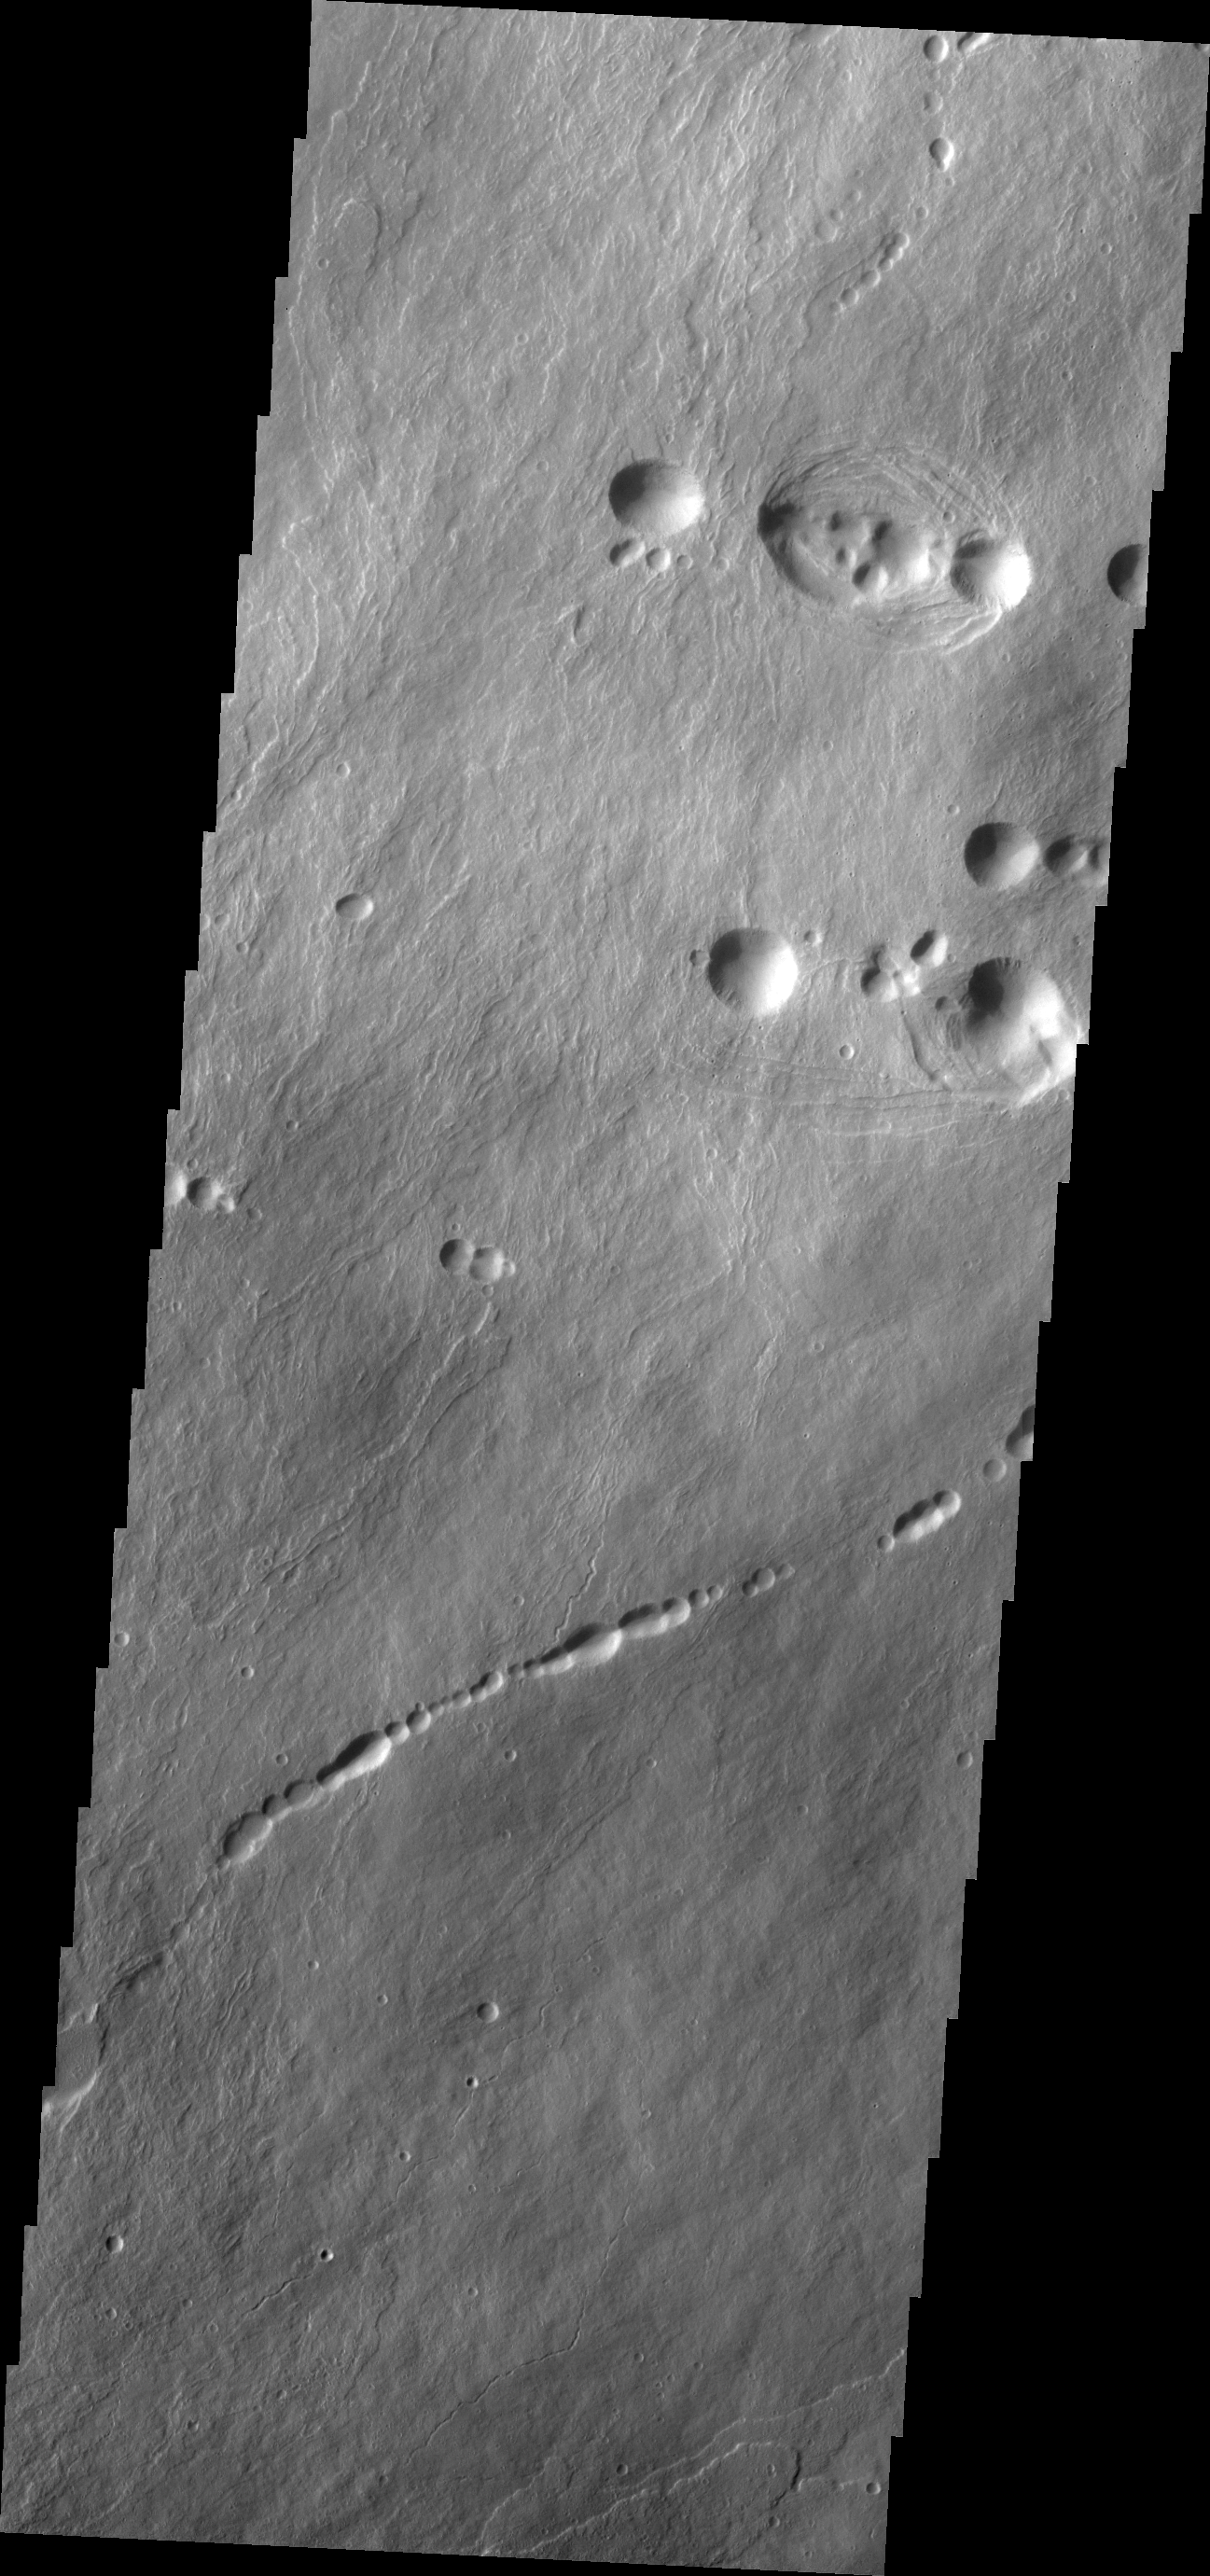

Ascraeus Mons

The pits in this VIS image are collapse features on the northern flank of Ascraeus Mons. Such collapse pits, often forming a linear pattern, are thought to be related to lava tubes below the surface that have been emptied of the final flow and forming a void. When the weight of the roof over the void overcomes the strength of the walls gravity caused the roof to collapse.

Credit: NASA/JPL/ASU